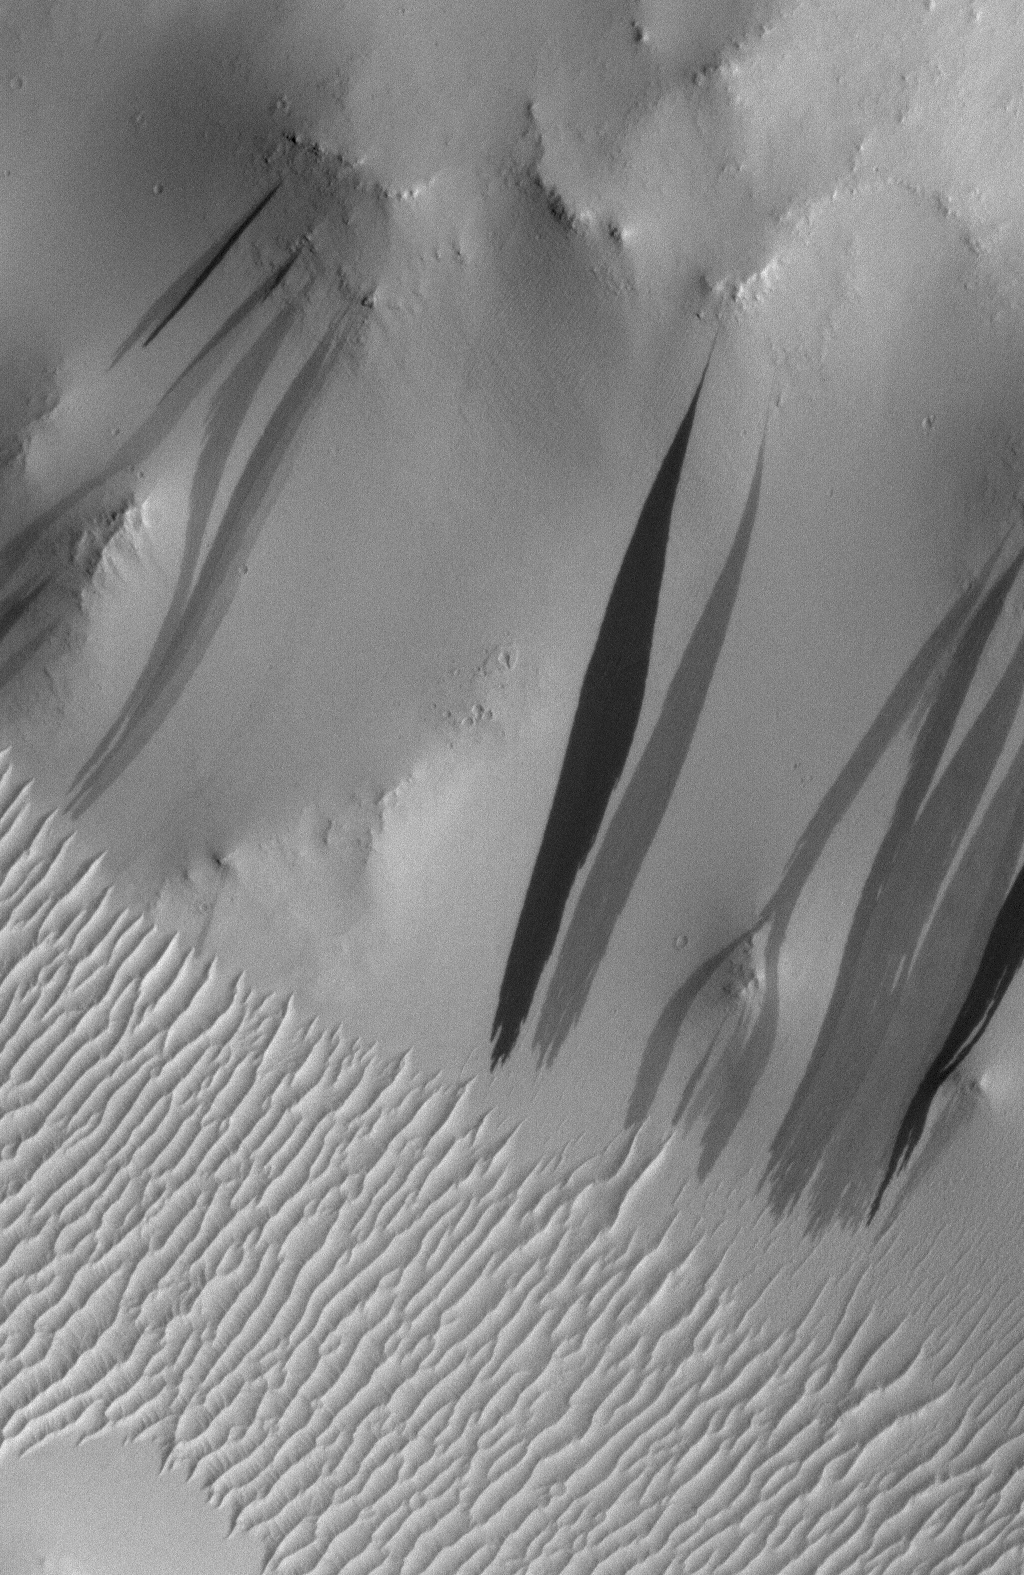

Why the New Gully Deposits are Not Dry Dust Slope Streaks

The light-toned deposits that formed in two gully sites on Mars during the Mars Global Surveyor (MGS) Mars Orbiter Camera (MOC) mission in the 1999 to 2005 period are considered to be the result of sediment transport by a fluid with the physical properties of liquid water. The young, light-toned gully deposits were found in a crater in Terra Sirenum (see PIA09027 or MOC2-1618) and in a crater east of the Hellas basin in the Centauri Montes region (see PIA09028 or MOC2-1619).

In their study of how the light-toned gully deposits may have formed, the MOC team considered their resemblance to light- and dark-toned slope streaks found elsewhere on Mars. Slope streaks are most commonly believed to have formed by downslope movement of extremely dry, very fine-grained dust, through processes thought by some to be analogous to terrestrial snow avalanche formation. Figure 1 shows the light-toned gully deposit in the crater in the Centauri Montes region, compared with typical slope streaks and several examples in which the slope streak gives a strong impression of having been produced by fluid-like flow.

Figure 1. The fresh, light-toned gully deposits have some resemblance to slope streaks. (A) Light-toned gully deposit that formed between August 1999 and February 2004 in a crater in the Centauri Montes region of Mars. (B) Typical dark slope streaks, as seen in a valley in central Arabia Terra. Hundreds of MOC images have shown that the darkest streaks are the youngest; commonly, the darkest streaks are less than a few years old. (C) Dark slope streaks on a slope surrounding a pedestal crater in Tikhonravov Crater in Arabia Terra. These streaks, particularly the two near the center of the image, show evidence that the downslope movement of debris was diverted around obstacles, particularly large boulders. (D) Dark slope streaks, including some that diverted around obstacles, on knobs in the Aeolis region of Mars. The 300 meter scale bars are about 328 yards across; the 150 meter bar is 164 yards.
As shown in Figure 2, slope streaks can be lighter or darker than their surroundings. The majority of them are dark, and nearly always when light streaks are present, dark ones are nearby. This observation differs from the two light-toned gully deposits observed in Terra Sirenum and the Centauri Montes regions. In the case of the light-toned gully deposits, no dark slope streaks are present anywhere within the craters that they formed. As far as can we can tell, based on MGS MOC and Mars Odyssey Thermal Emission Imaging System (THEMIS) coverage, there are no dark slope streaks within hundreds of kilometers of the two gully deposits.

Figure 2. Slope streaks of both light and dark tone, relative to their surrounding surfaces, in centralArabia Terra. Where light slope streaks are found, dark ones are almost always nearby. The 500 meter scale bar is about 547 yards across.
Figure 3 shows that light and dark slope streaks occur in very specific regions (brown-shaded areas; particularly Tharsis, Amazonis, and near Elysium), and the gullies occur in different regions (pink-shaded areas; particularly middle northern and southern latitudes). In other words, the two fresh, light-toned gully deposits observed by MOC occur very far from the regions in which light and dark slope streaks are found. Indeed, the regions in which slope streaks occur are those that are most thickly covered with mantles of dust. Experience from driving the Sojourner and Mars Exploration Rover, Spirit, on dusty surfaces shows that when the uppermost coating of fine, bright dust is disturbed, the underlying surface is darker. Thus, dark slope streaks are considered to be areas where dust has been disturbed and slid downhill by dry, granular flow. The dust is extremely fine, like the flour used to bake bread.

Figure 3. This map of Mars shows areas where gullies occur, shaded in pink, and where light and dark slope streaks occur, shaded in brown. The location of the two craters in which MGS MOC observed new, light-toned gully deposits are indicated. Except for a small portion of Tempe Terra (northeast of Tharsis), gullies and slope streaks do not occur together in the same regions. Slope streaks occur in regions that have been known since the Viking orbiter missions to be thickly mantled with dust. Gullies occur at middle and high latitudes, where dust mantles are not so thick. The pink-shaded gully area is based upon the MOC team’s survey of over 96,000 MOC narrow angle camera images. The brown-shaded area, representing light and dark slope streak occurrences, comes from a combination of the MOC team’s assessment and the published results of O. Aharonson, N. Schorghofer, and M. F. Gerstell (2003) Slope streak formation and dust deposition rates on Mars, Journal of Geophysical Research, v. 108, no. E12, doi:10.1029/2003JE002123.
New dark slope streaks are forming on Mars all the time. MGS MOC images have captured hundreds of before-and-after examples. Figure 4 shows one site that MOC monitored in the Elysium/Cerberus region.

Figure 4. The MOC narrow angle camera has acquired hundreds of images that repeat locations where slope streaks occur. In so doing, MOC captured hundreds of cases where new slope streaks formed. New streaks are always dark, not light. Several examples on hillslopes in the Elysium/Cerberus region are shown here, spanning a period from April 1998 through January 2005. The 300 meter scale bar equals about 328 yards.
New slopes streaks are always dark. No new light slope streaks have been observed by MOC, despite monitoring over the past 7-9 years at dozens of locations. Figure 5 shows one such example on the wall of Bahram Vallis, in which a suite of light slope streaks remained unchanged over a period spanning September 2000 through December 2005.

Figure 5. Light slope streaks are more rare than dark slope streaks. Curious as to whether new light streaks form under present conditions, just as new dark streaks do, the MOC team monitored dozens of light slope streak sites. But no new light slope streaks have been observed. This time series includes images from 2000, 2003, and 2005; no new streaks formed during this period. The 400 meter scale bar is about 437 yards across.
Not only have no new light slope streaks been observed, dark streaks have been seen to superpose (i.e., formed or were deposited on top of) light streaks. Figure 6a shows a case where several dark streaks are superimposed on several light streaks. Figure 6b shows a before-and-after example, in which a new dark streak wiped out underlying, older light slope streaks.

Figure 6. MOC images show that dark slope streaks always superpose light slope streaks, never the other way around. This observation reinforces the view that light slope streaks are not formed by the downslope movement of dust — when dust moves, it creates a dark streak. Light streaks might therefore be old dark streaks, perhaps trapping light-toned dust better than the adjacent, intermediate-toned slopes. (A) Light and dark slope streaks on the wall of an unnamed valley in central Arabia Terra. Dark streaks in some cases superpose light streaks. (B) Light and dark slope streaks in Arabia Terra in an example where a new, large dark streak formed sometime between January 2001 and August 2003. The new dark streak formed on top of older light slope streaks. The 500 meter scale bars are about 547 yards across.
The MGS MOC team’s experience, gained from examining all of the more than 96,000 MOC narrow angle camera images — and seeking evidence for changes among gullies, slope streaks, and other variable features on the planet’s surface — is that slope streaks form on very dusty slopes, the newest ones are dark, and older ones lighten with time as new dust is deposited on them. The origin of light slope streaks is not known, although we suspect they are related to dark slope streaks. Dark slope streaks may be dark because they have lost their light dust cover or because disturbed surfaces often have micro-relief that casts miniature shadows on the surface. Slope streaks that are lighter than their surroundings may have trapped newly-fallen dust within this microrelief, and may do so more effectively than adjacent, smooth slopes.

Slope streaks have attributes that indicate they experienced fluidized motion, but the fluid was less viscous (more fluid) than water-lubricated dirt. As with snow avalanches, the “fluid” was probably atmospheric gas ingested and intimately mixed with the dust as it began and continued to move downslope. Such air-fluidized flows stop more abruptly than do water-fluidized flows on comparable slopes.

In developing geologic interpretations from inspection of images, many factors are considered: size, relief, shape and pattern, color or brightness, texture, and association (context). Context is often the final discriminator between features that look similar. It is undeniable that the gully deposits resemble slope streaks, but they do not share the same context. If they are slopes streaks formed by downslope movement of dry, unconsolidated dust, then they are extremely rare features, because the new gully deposits (a) do not occur in regions where slope streaks occur, (b) are not found near any dark slope streaks, while typical light slope streaks have dark ones nearby, and (c) formed during the MGS MOC mission, while no new light slope streaks were observed to have formed anywhere else on the planet during the mission. Conversely, their presence within craters with gullies and the existence of similar light-toned features on other gullied (and in some cases on adjacent) slopes, with which they share geomorphic attributes, may be coincidental but is probably not. The gullies themselves provide the context for the gully deposits, and argue for a genetic relationship.

The Mars Global Surveyor mission is managed for NASA’s Office of Space Science, Washington, by the Jet Propulsion Laboratory, a division of the California Institute of Technology, Pasadena. Lockheed Martin Space Systems, Denver, developed and operates the spacecraft. Malin Space Science Systems, San Diego, Calif., built and operates the Mars Orbiter Camera.

Credit: NASA/JPL/Malin Space Science Systems